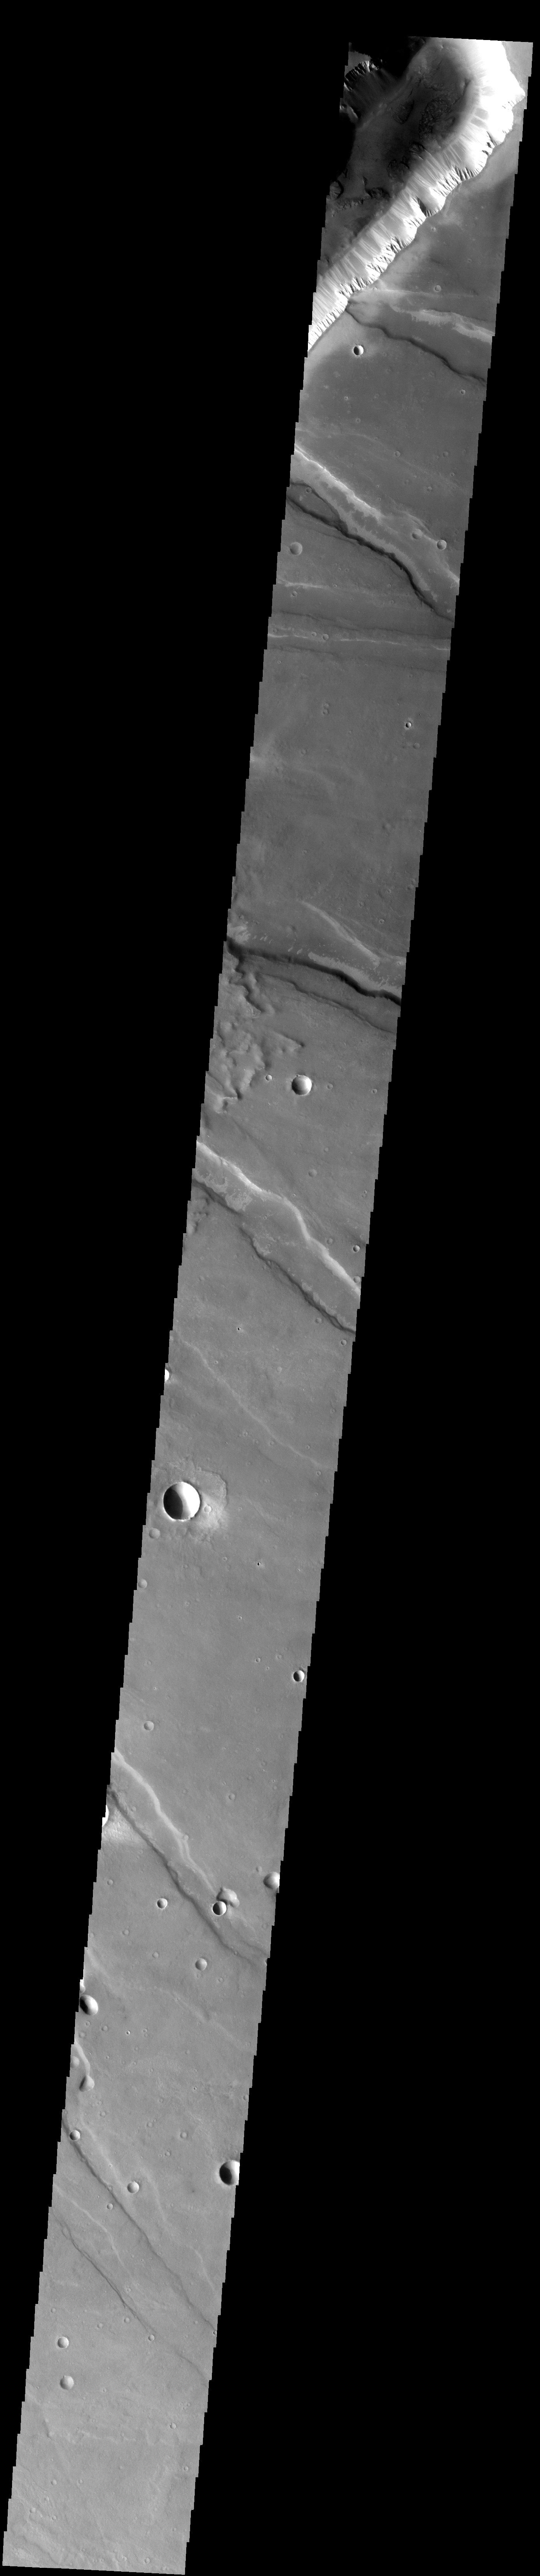

Dust and Land Slides

The slope streaks and small, dark landslides are located in Noctus Labyrinthus.

Image information: VIS instrument. Latitude -12.1N, Longitude 264.8E. 35 meter/pixel resolution.

Please see the THEMIS Data Citation Note for details on crediting THEMIS images.

Note: this THEMIS visual image has not been radiometrically nor geometrically calibrated for this preliminary release. An empirical correction has been performed to remove instrumental effects. A linear shift has been applied in the cross-track and down-track direction to approximate spacecraft and planetary motion. Fully calibrated and geometrically projected images will be released through the Planetary Data System in accordance with Project policies at a later time.

NASA’s Jet Propulsion Laboratory manages the 2001 Mars Odyssey mission for NASA’s Office of Space Science, Washington, D.C. The Thermal Emission Imaging System (THEMIS) was developed by Arizona State University, Tempe, in collaboration with Raytheon Santa Barbara Remote Sensing. The THEMIS investigation is led by Dr. Philip Christensen at Arizona State University. Lockheed Martin Astronautics, Denver, is the prime contractor for the Odyssey project, and developed and built the orbiter. Mission operations are conducted jointly from Lockheed Martin and from JPL, a division of the California Institute of Technology in Pasadena.

Credit: NASA/JPL/ASU